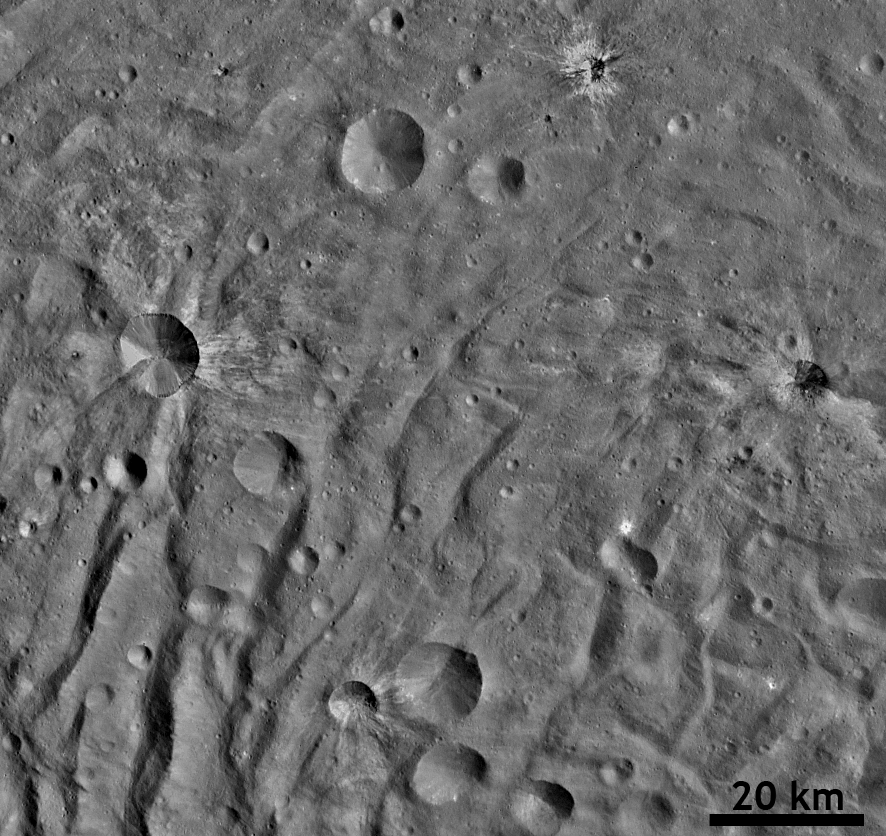

Ray Craters in Vesta’s South Polar Region

This detail of a Dawn FC (framing camera) image shows many fresh craters, several with bright ejecta rays, which were formed by impacts into the floor of Vesta’s south polar basin. The three most distinctive rayed craters are in the top and middle of the image and each has a clear raised crater rim. Ejecta rays form when material is thrown out of a crater during an impact. These ejecta rays most commonly have a higher albedo (are brighter) than the surrounding surface, as is the case here. Sometimes larger masses of ejecta form small secondary craters near these ejecta rays. Even though this image resolves numerous small craters, only a few hundred meters across, higher resolution imagery is necessary to identify secondary craters in this case. The rayed craters also contain enigmatic low albedo dark material, which is seen across Vesta. The distinctive hummocky (e.g. wavy/undulating) terrane of Vesta’s south polar region is evident throughout this image as well.

NASA’s Dawn spacecraft obtained this image with its framing camera on September 9th 2011. This image was taken through the camera’s clear filter. The distance to the surface is 1390km and the image resolution is about 130 meters per pixel.

The Dawn mission to Vesta and Ceres is managed by NASA’s Jet Propulsion Laboratory, a division of the California Institute of Technology, Pasadena, Calif., for NASA’s Science Mission Directorate, Washington. UCLA is responsible for overall Dawn mission science. The Dawn framing cameras were developed and built under the leadership of the Max Planck Institute for Solar System Research, Katlenburg-Lindau, Germany, with significant contributions by DLR German Aerospace Center, Institute of Planetary Research, Berlin, and in coordination with the Institute of Computer and Communication Network Engineering, Braunschweig. The Framing Camera project is funded by the Max Planck Society, DLR, and NASA/JPL.

Credit: NASA/JPL-Caltech/UCLA/MPS/DLR/IDA